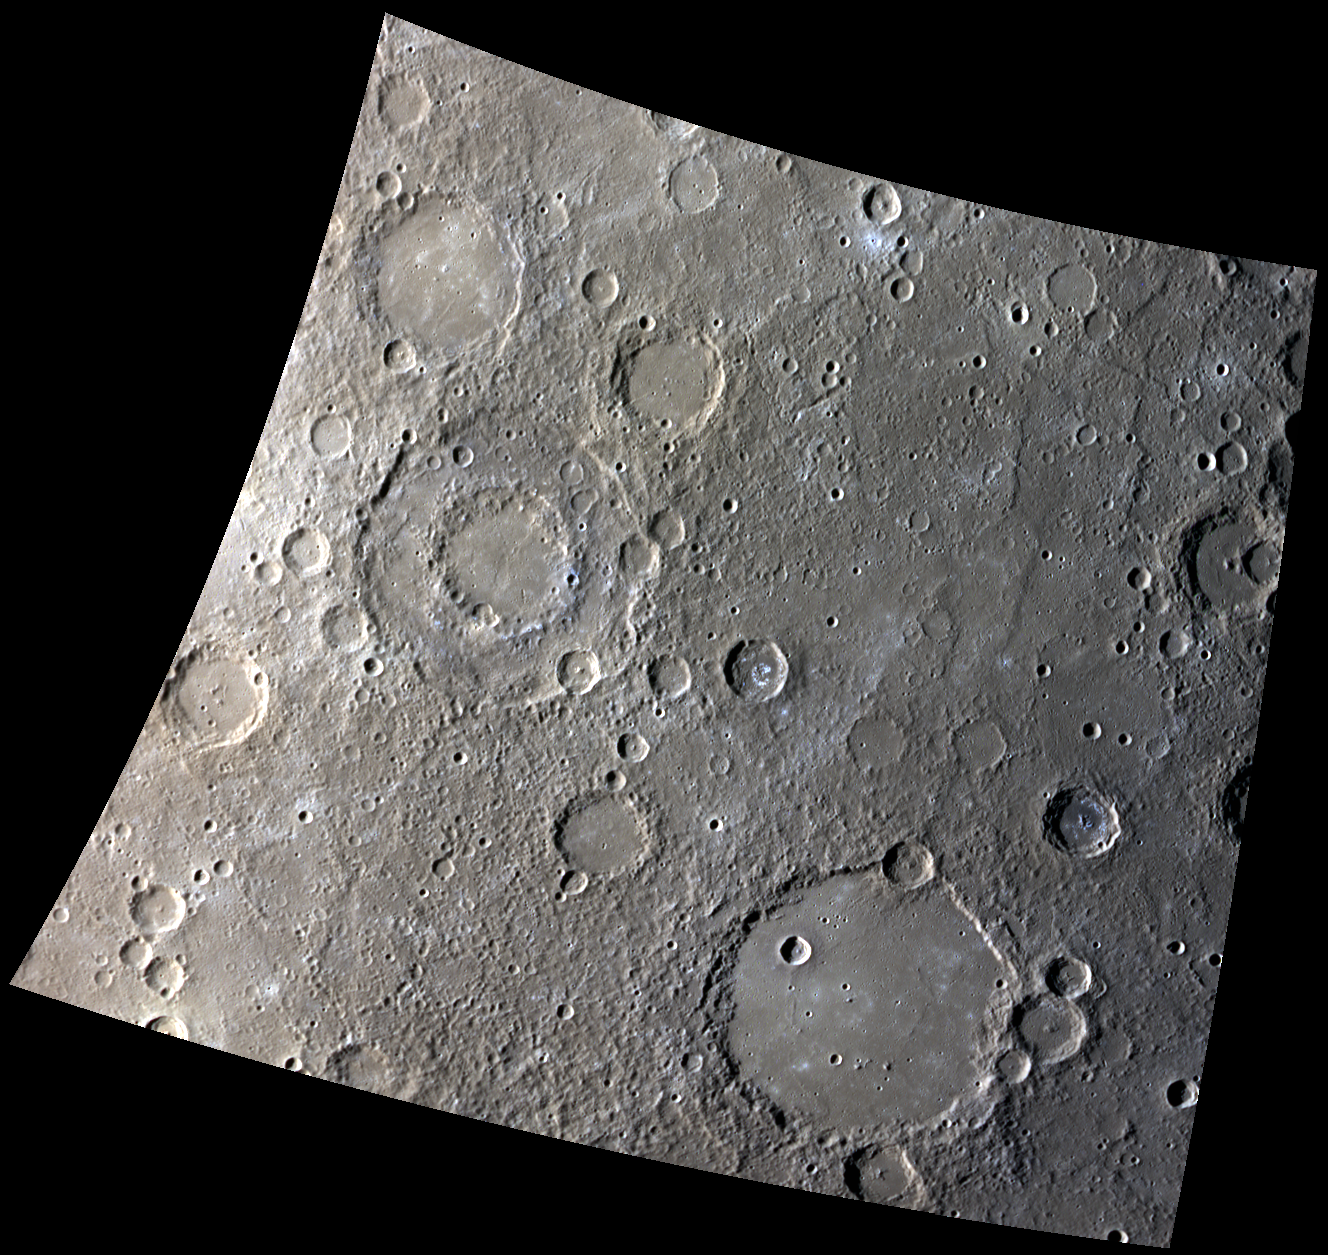

A Tale of Two Basins

Two prominent basins, Chekhov at the upper left and Schubert at lower right, are both just under 200 km in diameter but have very different appearances. Chekhov has a prominent peak ring and its older age is reflected in the numerous craters that have battered its rim and floor. Schubert’s floor is smooth with only a hint of its peak ring peeking through.

This image was acquired as a high-resolution targeted observation. Targeted observations are images of a small area on Mercury’s surface at resolutions much higher than the 250-meter/pixel (820 feet/pixel) morphology base map or the 1-kilometer/pixel (0.6 miles/pixel) color base map. It is not possible to cover all of Mercury’s surface at this high resolution during MESSENGER’s one-year mission, but several areas of high scientific interest are generally imaged in this mode each week.

Date acquired: October 31, 2011
Image Mission Elapsed Time (MET): 228589200, 228589220, 228589204
Image ID: 956051, 956056, 956052
Instrument: Wide Angle Camera (WAC) of the Mercury Dual Imaging System (MDIS)
WAC filters: 9, 7, 6 (996, 748, 433 nanometers) in red, green, and blue
Center Latitude: -37.80°
Center Longitude: 303.8° E
Resolution: 655 meters/pixel
Scale: Scene is approximately 700 km (435 miles) across
Incidence Angle: 71.1°
Emission Angle: 15.9°
Phase Angle: 86.8°

The MESSENGER spacecraft is the first ever to orbit the planet Mercury, and the spacecraft’s seven scientific instruments and radio science investigation are unraveling the history and evolution of the Solar System’s innermost planet. Visit the Why Mercury? section of this website to learn more about the key science questions that the MESSENGER mission is addressing. During the one-year primary mission, MDIS is scheduled to acquire more than 75,000 images in support of MESSENGER’s science goals.

These images are from MESSENGER, a NASA Discovery mission to conduct the first orbital study of the innermost planet, Mercury. For information regarding the use of images, see the MESSENGER image use policy.

Credit: NASA/Johns Hopkins University Applied Physics Laboratory/Carnegie Institution of Washington